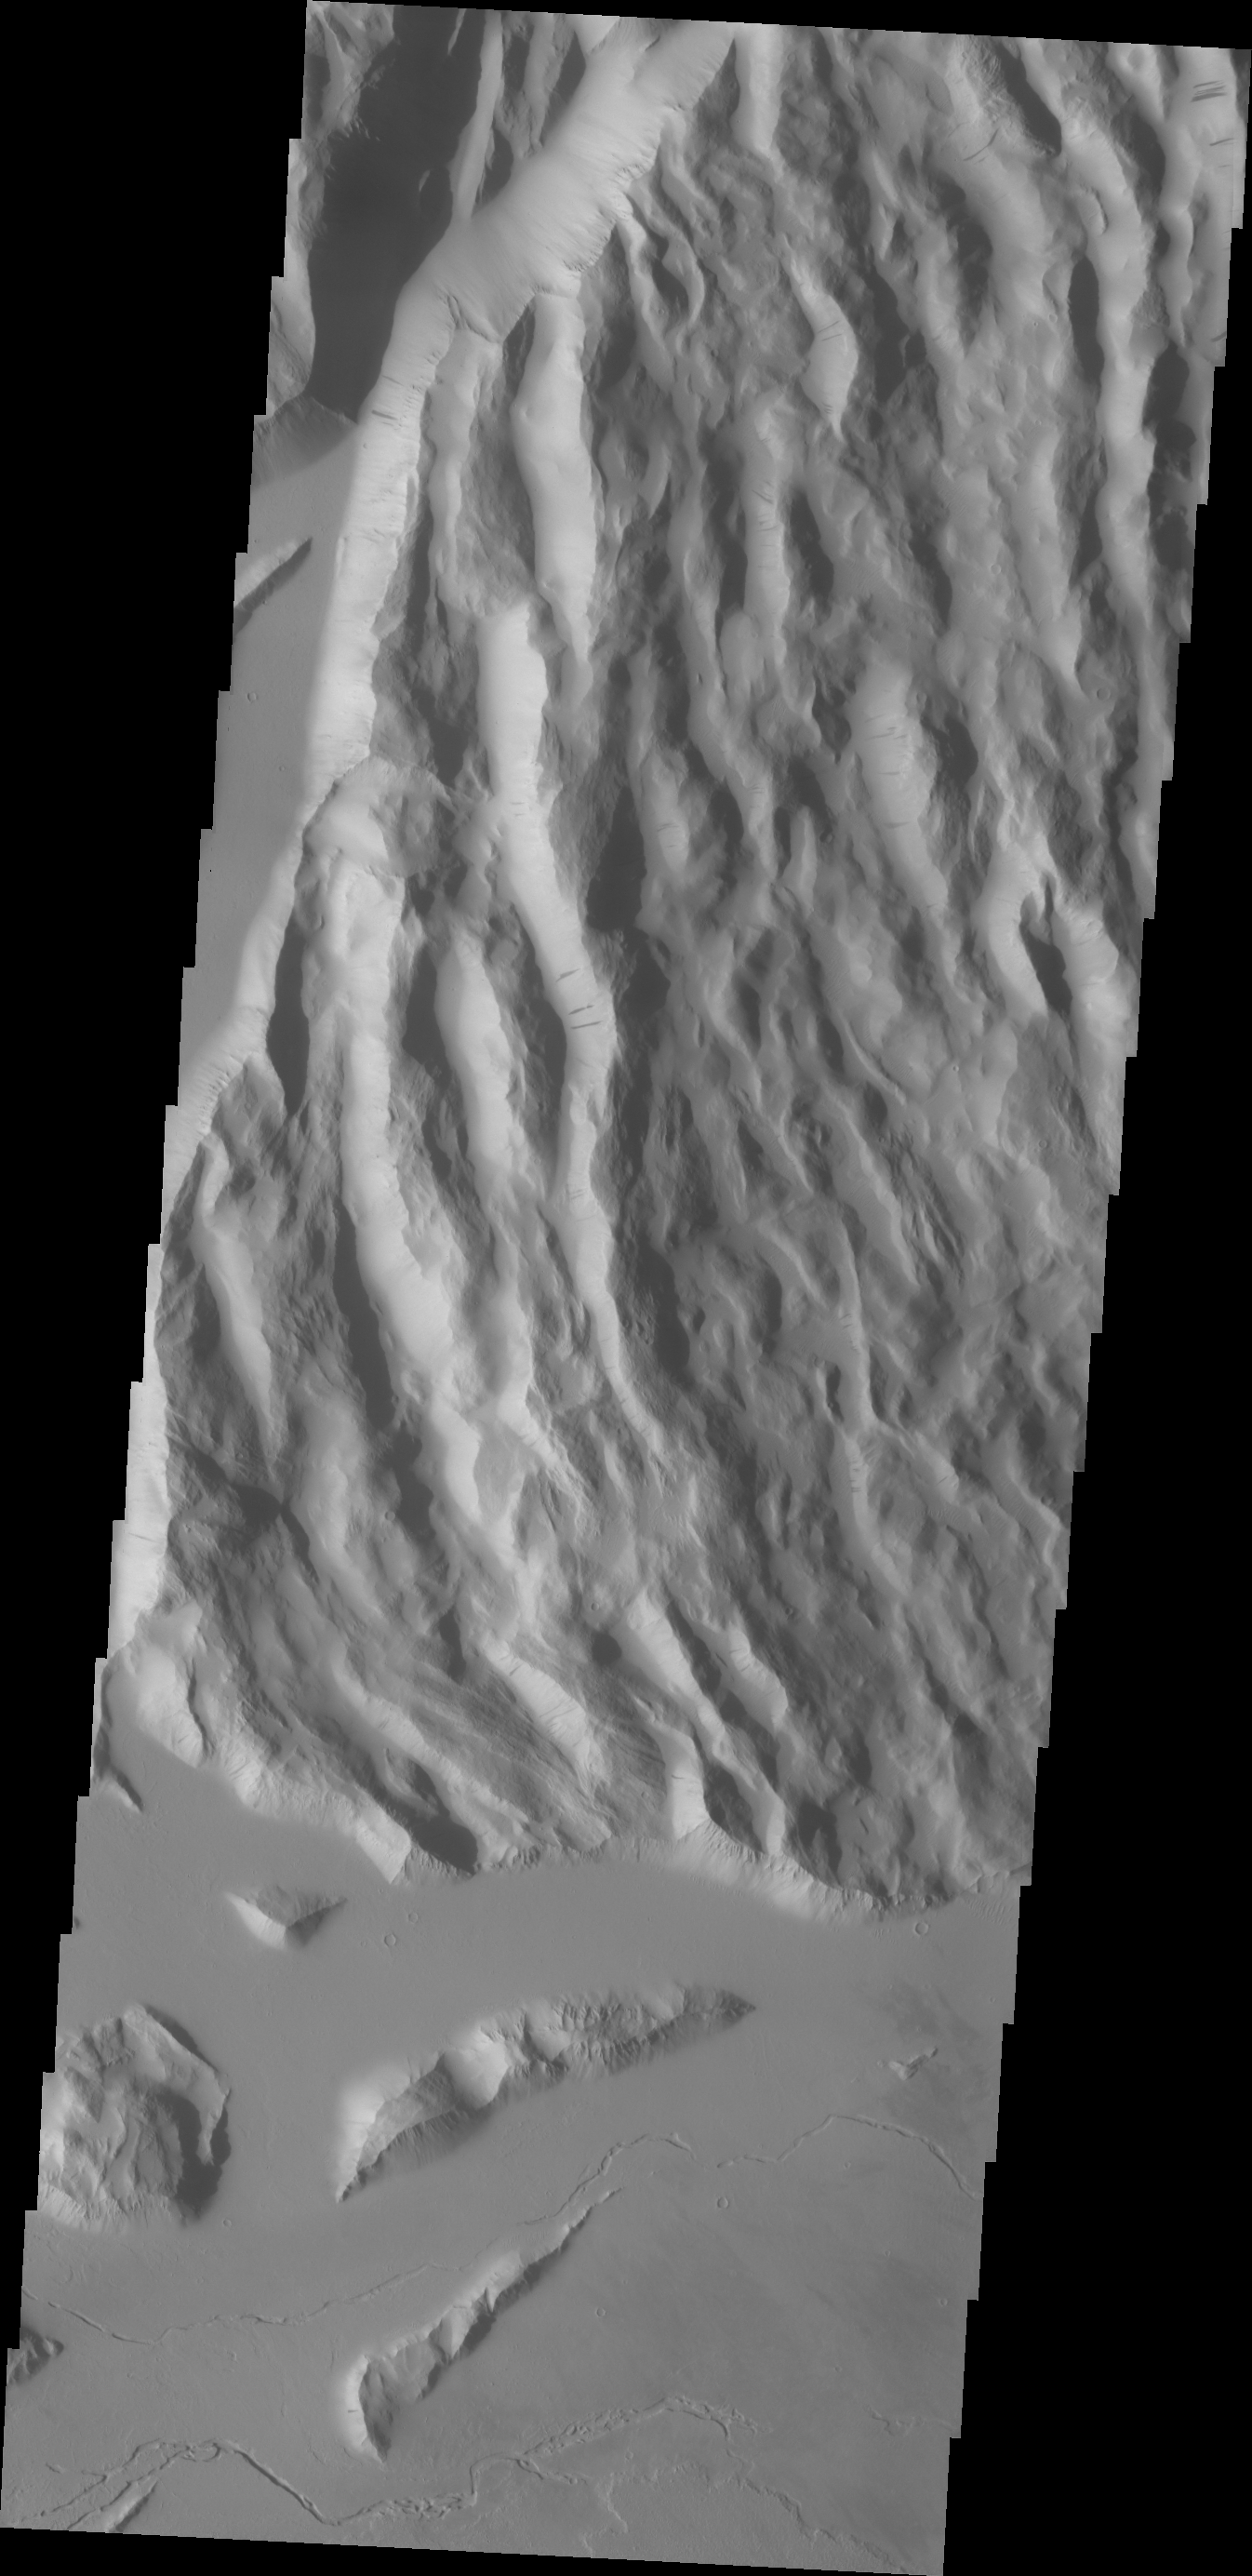

Cyane Sulci

Located to the northeast of Olympus Mons, Cyane Sulci is a complexly fractured region of material inundated on its margins by volcanic flows.

Credit: NASA/JPL/ASU